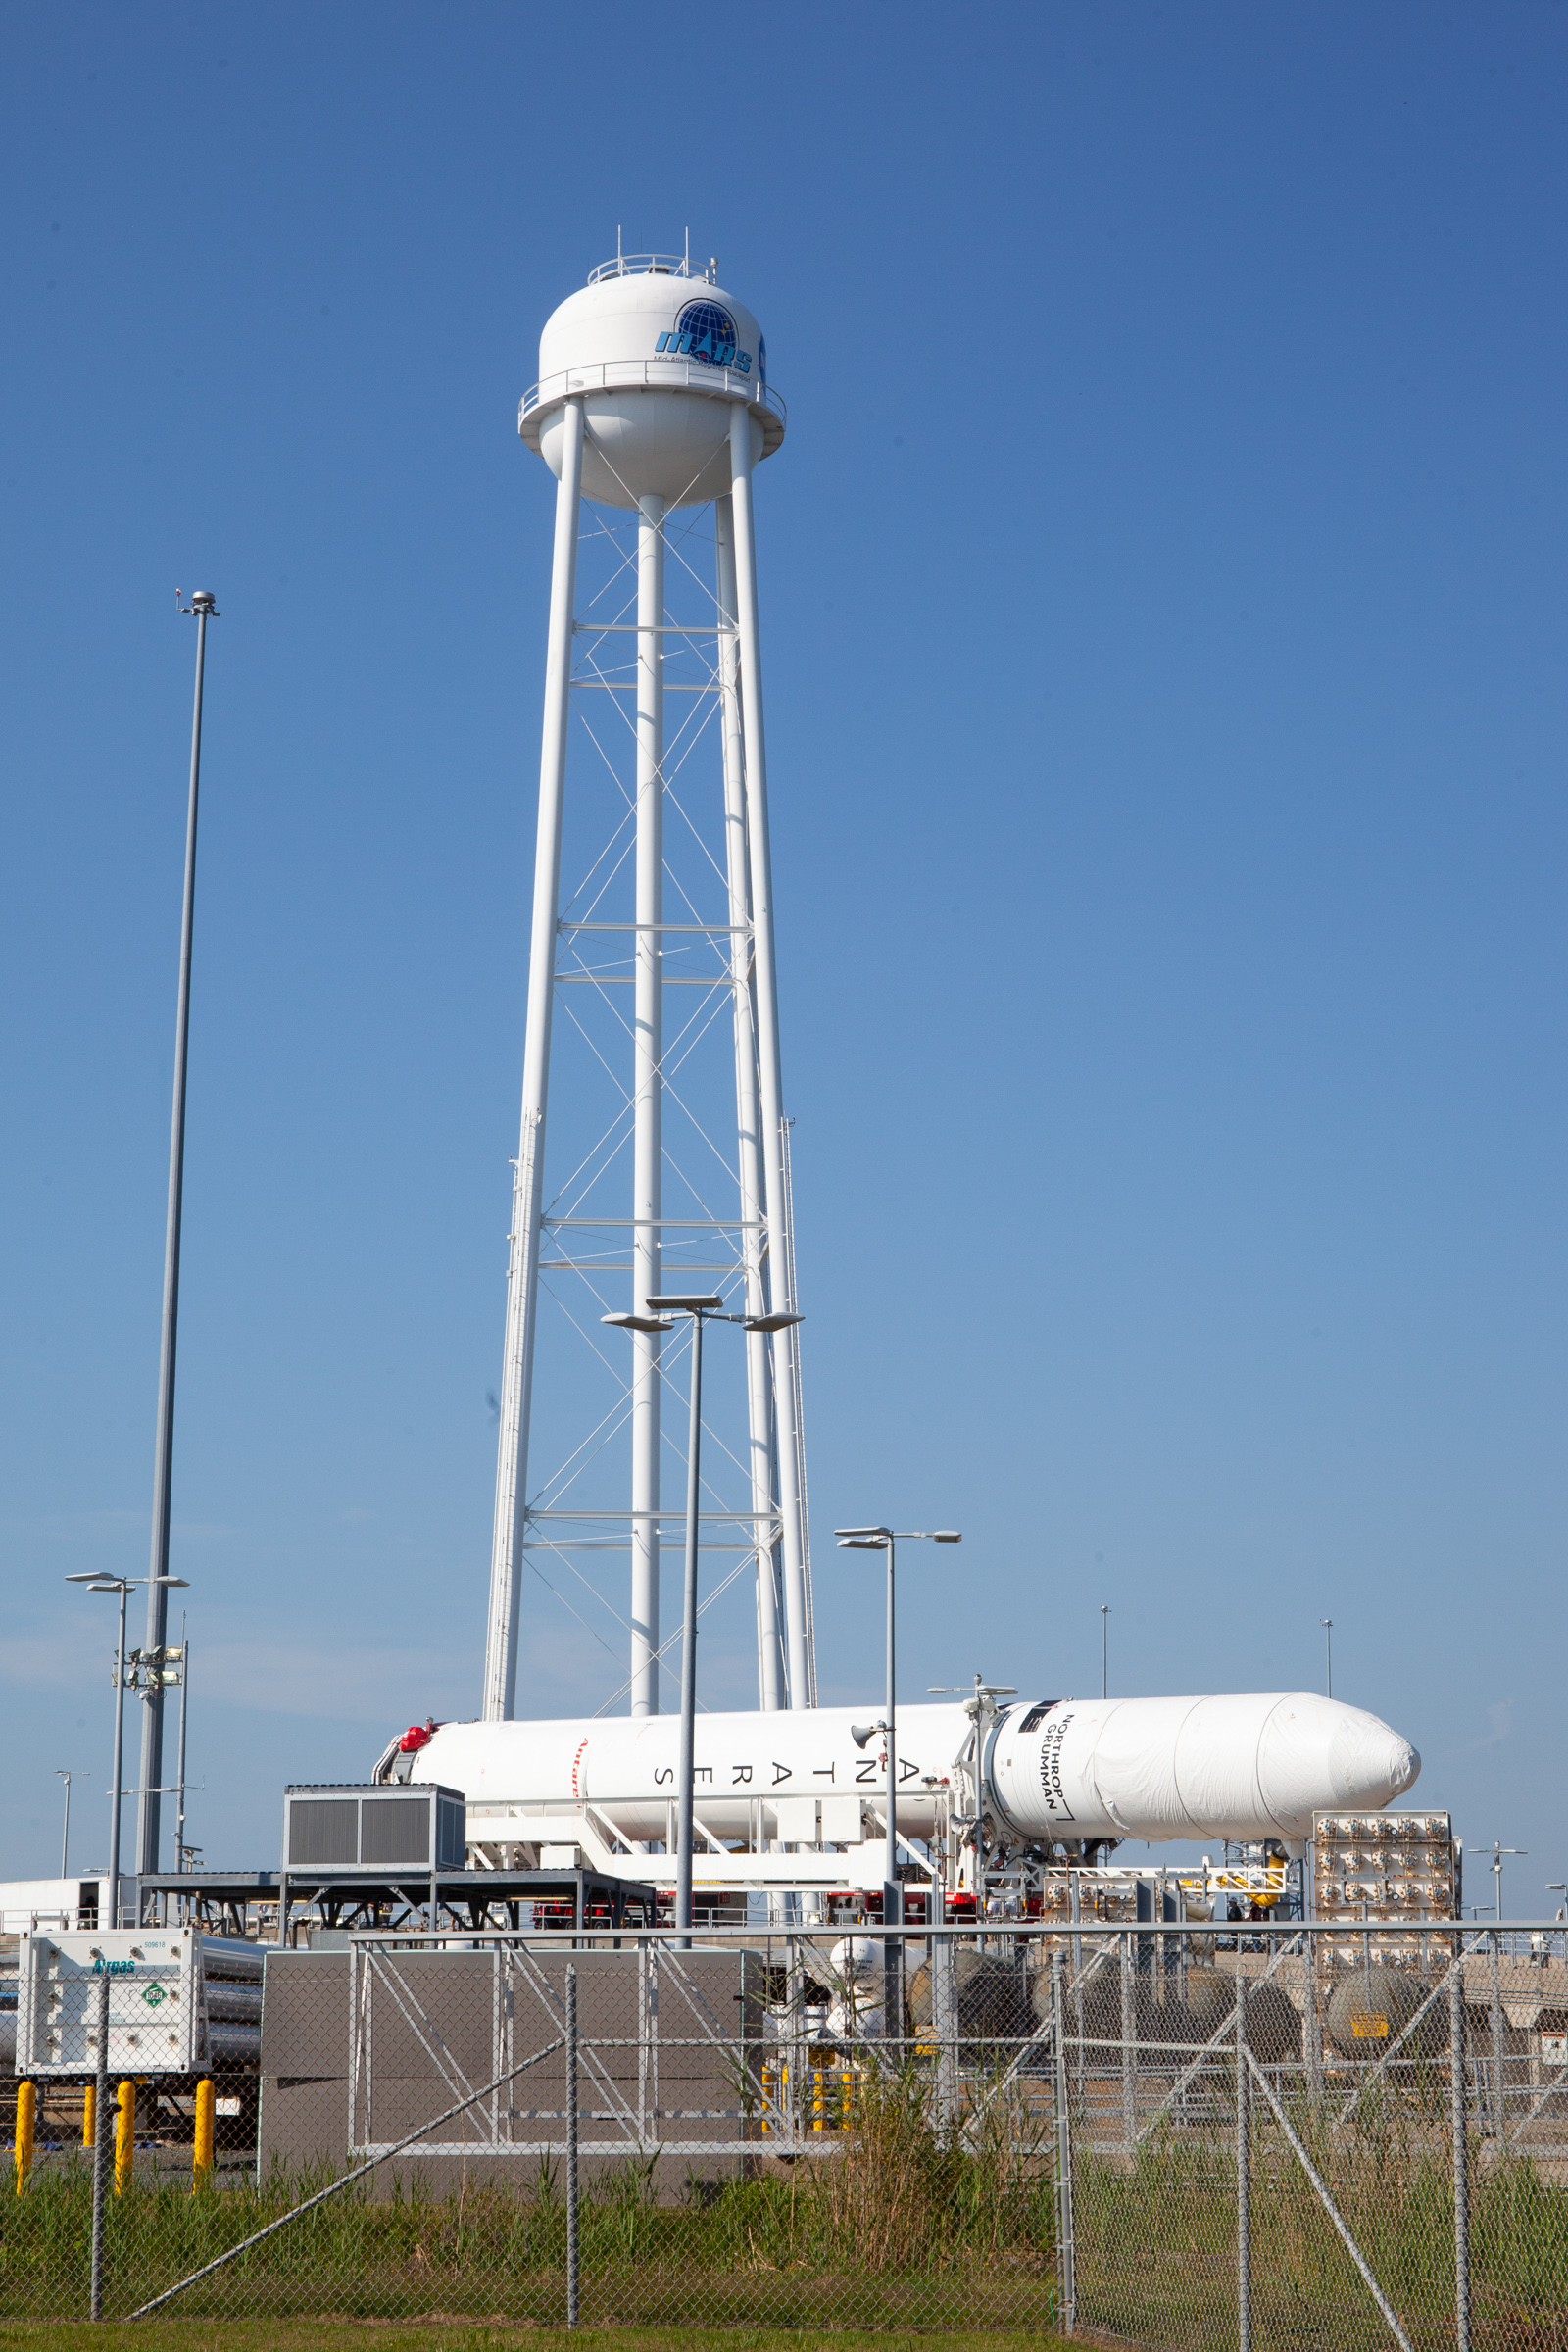

A Northrop Grumman Antares rocket carrying a Cygnus resupply spacecraft arrives at the Mid-Atlantic Regional Spaceport’s Pad-0A, Friday, Aug. 6,, 2021, at NASA's Wallops Flight Facility in Virginia. Northrop Grumman’s 16th contracted cargo resupply mission with NASA to the International Space Station will deliver about 8,200 pounds of science and research, crew supplies and vehicle hardware to the orbital laboratory and its crew. Northrop Grumman named the NG CRS-16 Cygnus spacecraft after NASA astronaut Ellison Onizuka, in honor of his prominence as the first Asian American astronaut. Onizuka was hired in 1978 in the first class of diverse astronauts, and his first spaceflight was aboard space shuttle Discovery in January 1985 for STS-51-C. He lost his life aboard the space shuttle Challenger in 1986. The launch is scheduled for 5:56 p.m. EDT, Aug. 10, 2021.

Credit: NASA/Brian Bonsteel